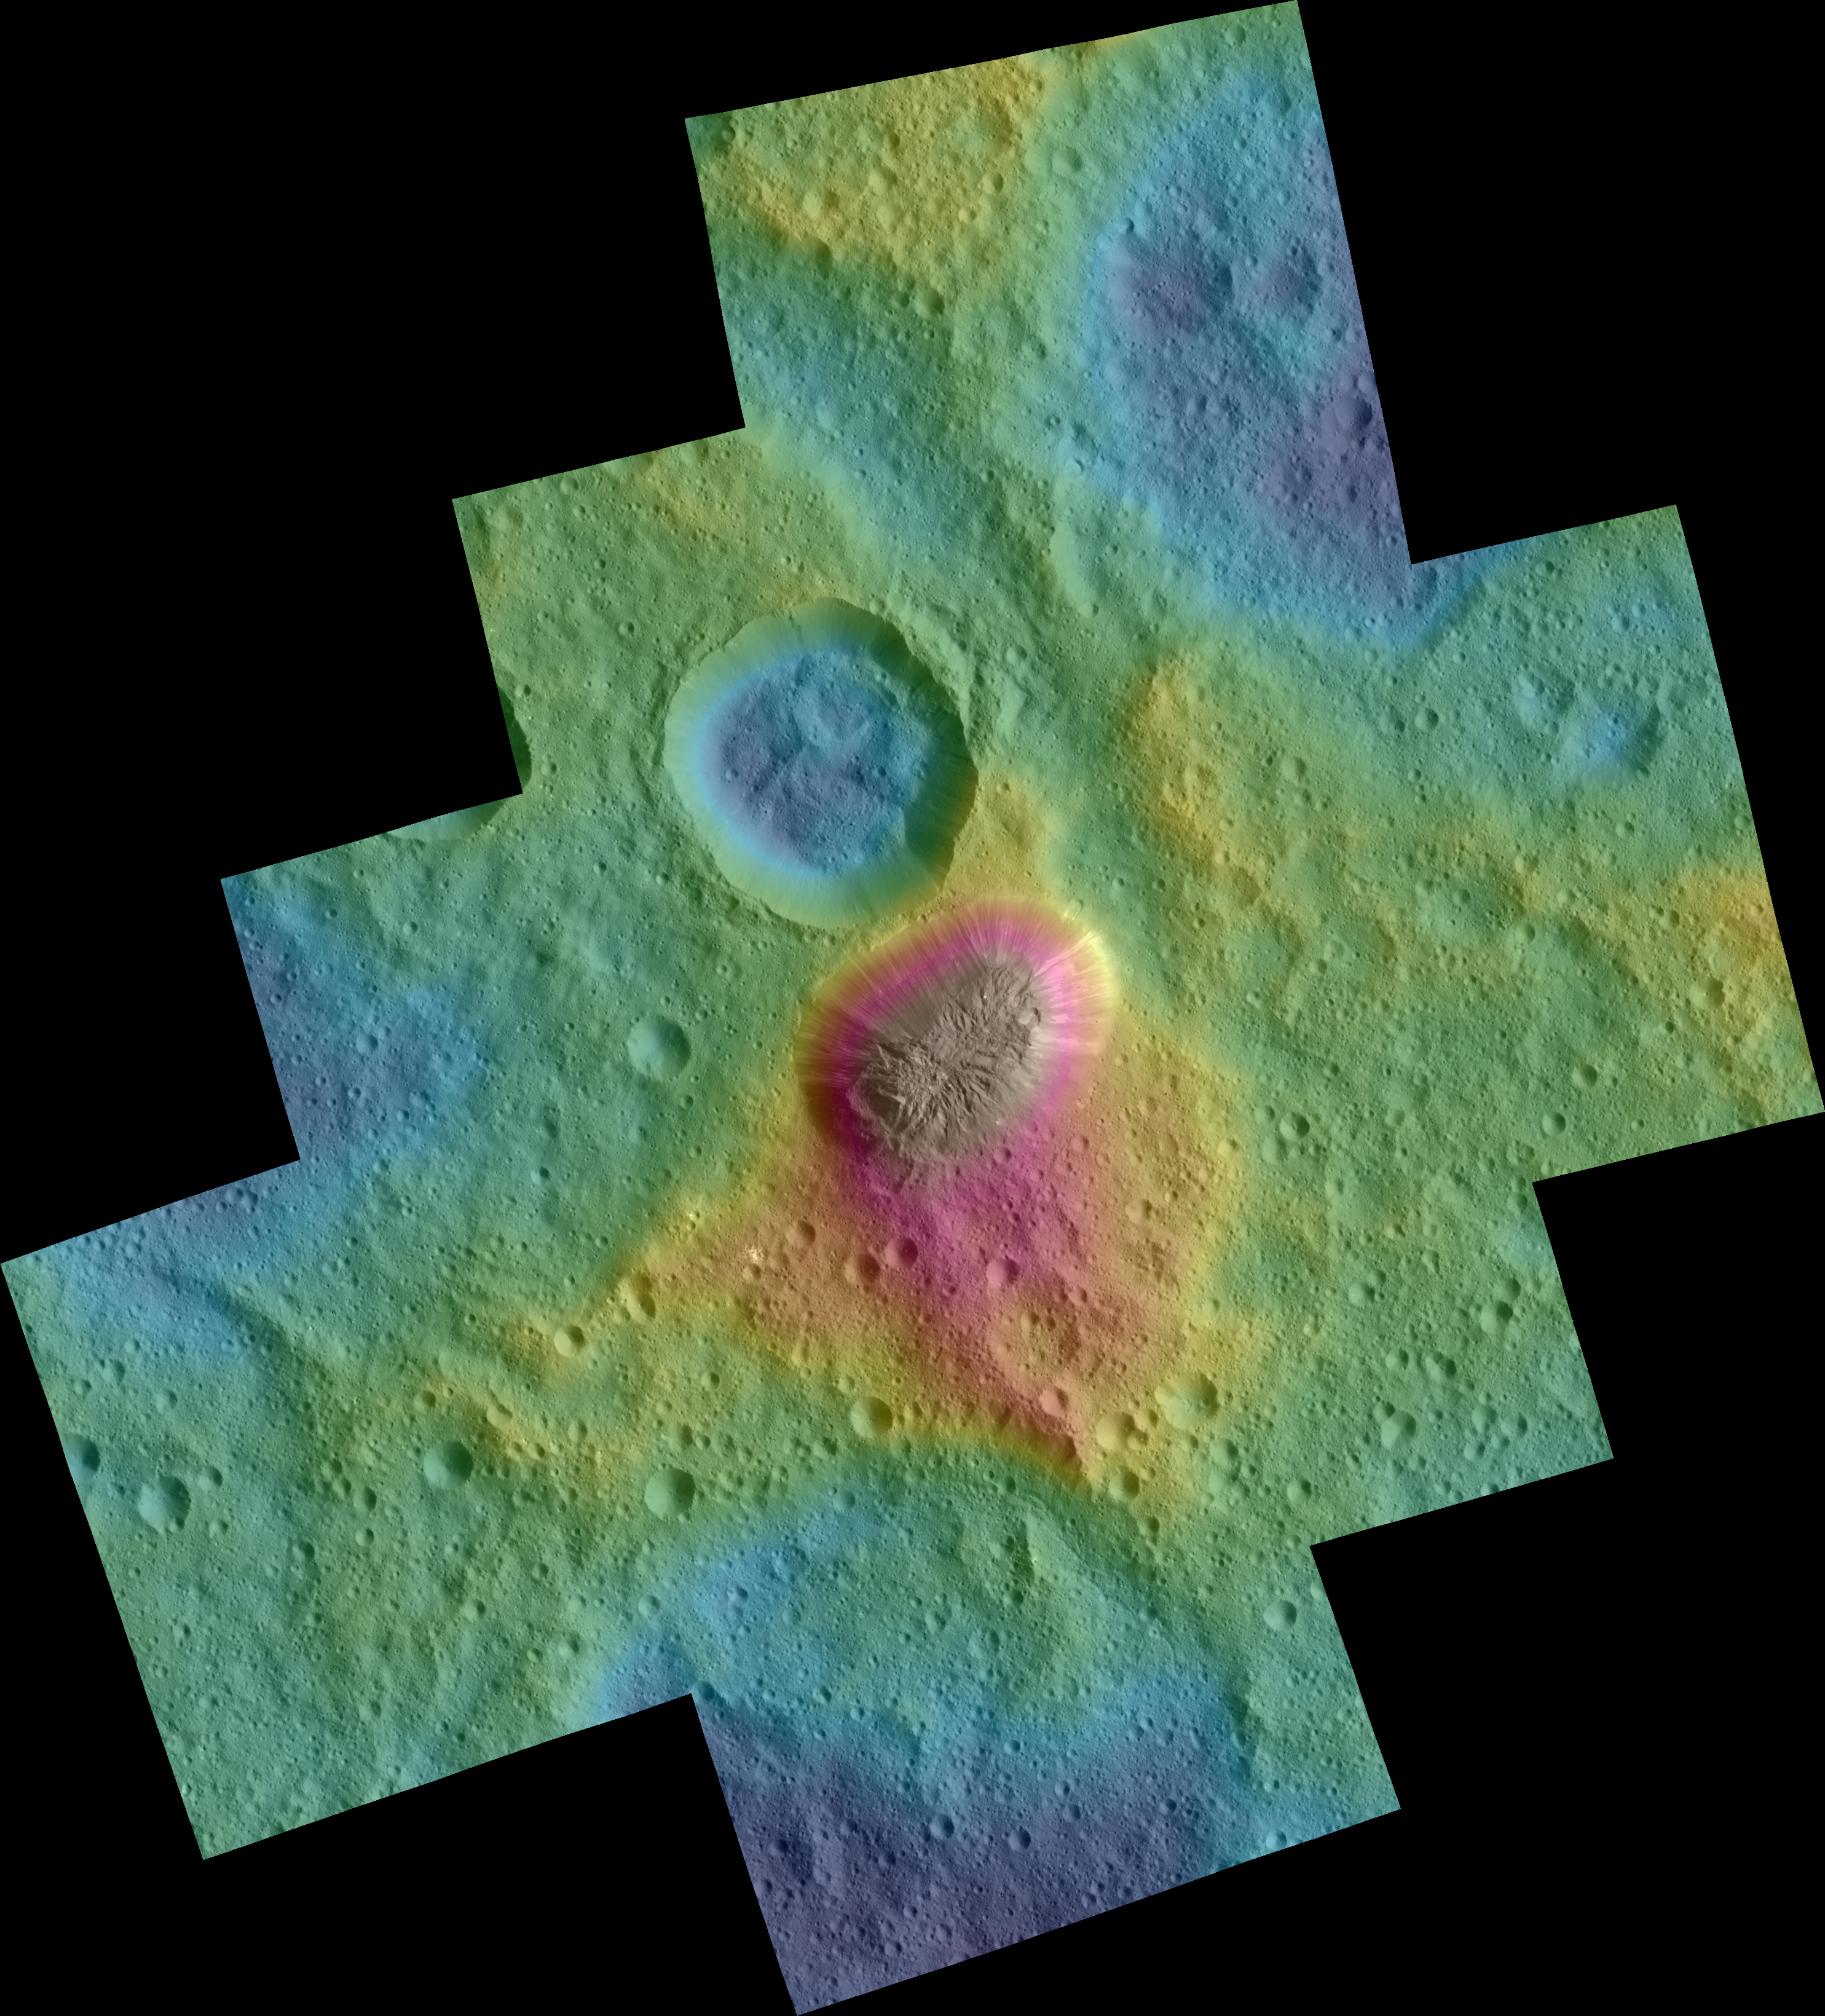

Dawn Color Topography of Ahuna Mons on Ceres

Side View

These color topographic views show variations in surface height around Ahuna Mons, a mysterious mountain on Ceres.

The views are colorized versions of PIA20348 and PIA20349. They represent an update to the view in PIA19976, which showed the mountain using data from an earlier, higher orbit.

Both views were made using images taken by NASA’s Dawn spacecraft during its low-altitude mapping orbit, at a distance of about 240 miles (385 kilometers) from the surface. The resolution of the component images is about 120 feet (35 meters) per pixel.

Elevations span a range of about 5.5 miles (9 kilometers) from the lowest places in the region to the highest terrains. Blue represents the lowest elevation, and brown is the highest. The streaks running down the side of the mountain, which appear white in the grayscale view, are especially bright parts of the surface (the brightness does not relate to elevation). The elevations are from a shape model generated using images taken at varying sun and viewing angles during Dawn’s lower-resolution, high-altitude mapping orbit (HAMO) phase.

The side perspective view was generated by draping the image mosaics over the shape model.

Dawn’s mission is managed by JPL for NASA’s Science Mission Directorate in Washington. Dawn is a project of the directorate’s Discovery Program, managed by NASA’s Marshall Space Flight Center in Huntsville, Alabama. UCLA is responsible for overall Dawn mission science. Orbital ATK, Inc., in Dulles, Virginia, designed and built the spacecraft. The German Aerospace Center, the Max Planck Institute for Solar System Research, the Italian Space Agency and the Italian National Astrophysical Institute are international partners on the mission team.

Credit: NASA/JPL-Caltech/UCLA/MPS/DLR/IDA